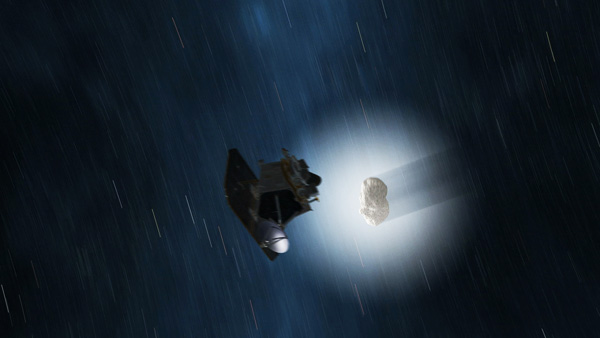

Comet Hartley 2 Gets a Visitor (Artist Concept)

This artist’s animation shows a sped-up view of the EPOXI mission spacecraft during its Nov. 4, 2010 flyby of comet Hartley 2. The fluffy shell around the comet, called a coma, is made up of gas and dust that blew off the comet’s core, or nucleus. The EPOXI mission will study the comet’s coma and nucleus in detail, in particular to understand how the coma is produced from the nucleus.

Credit: NASA/JPL-Caltech